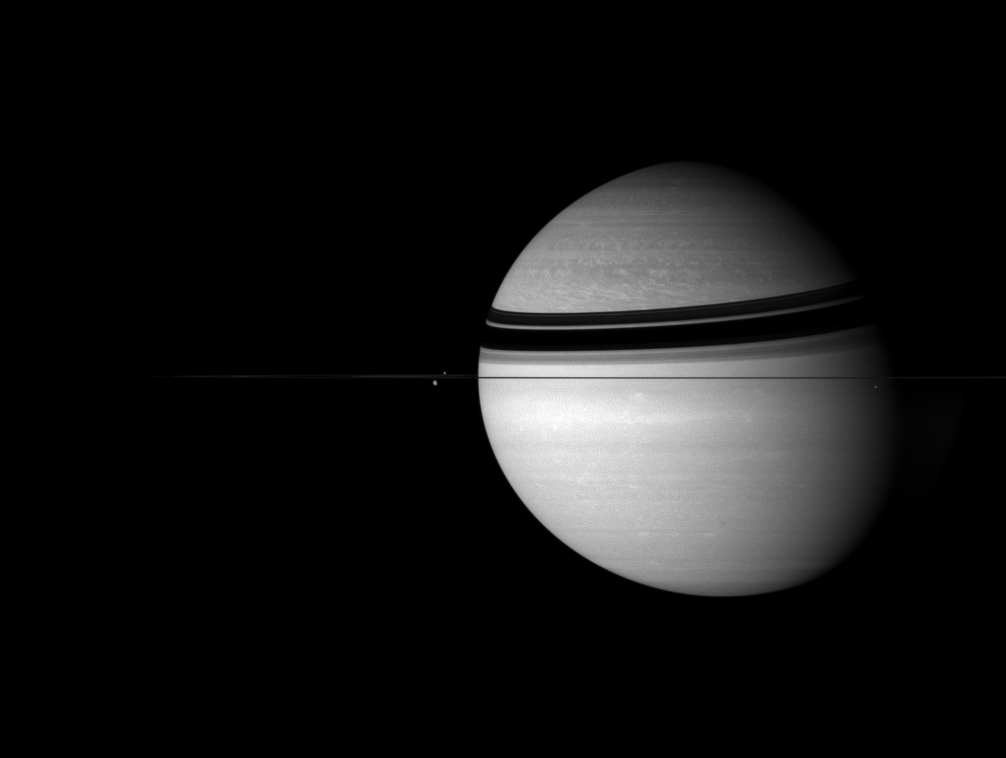

Kingdom of Saturn

Saturn sits with its attendants in the icy depths of the outer Solar System.

Near the edge-on rings, moons visible from left to right: Dione (1,126 kilometers, or 700 miles across), Enceladus (505 kilometers, or 314 miles across) and Mimas (397 kilometers, or 247 miles across). The ring shadow forms a headband crowning Saturn’s northern hemisphere.

The image was taken using a spectral filter sensitive to wavelengths of infrared light centered at 752 nanometers with the Cassini spacecraft wide-angle camera on Aug. 8, 2007. The view was acquired at a distance of approximately 4.1 million kilometers (2.6 million miles) from Saturn.

The Cassini-Huygens mission is a cooperative project of NASA, the European Space Agency and the Italian Space Agency. The Jet Propulsion Laboratory, a division of the California Institute of Technology in Pasadena, manages the mission for NASA’s Science Mission Directorate, Washington, D.C. The Cassini orbiter and its two onboard cameras were designed, developed and assembled at JPL. The imaging operations center is based at the Space Science Institute in Boulder, Colo.

Credit: NASA/JPL/Space Science Institute